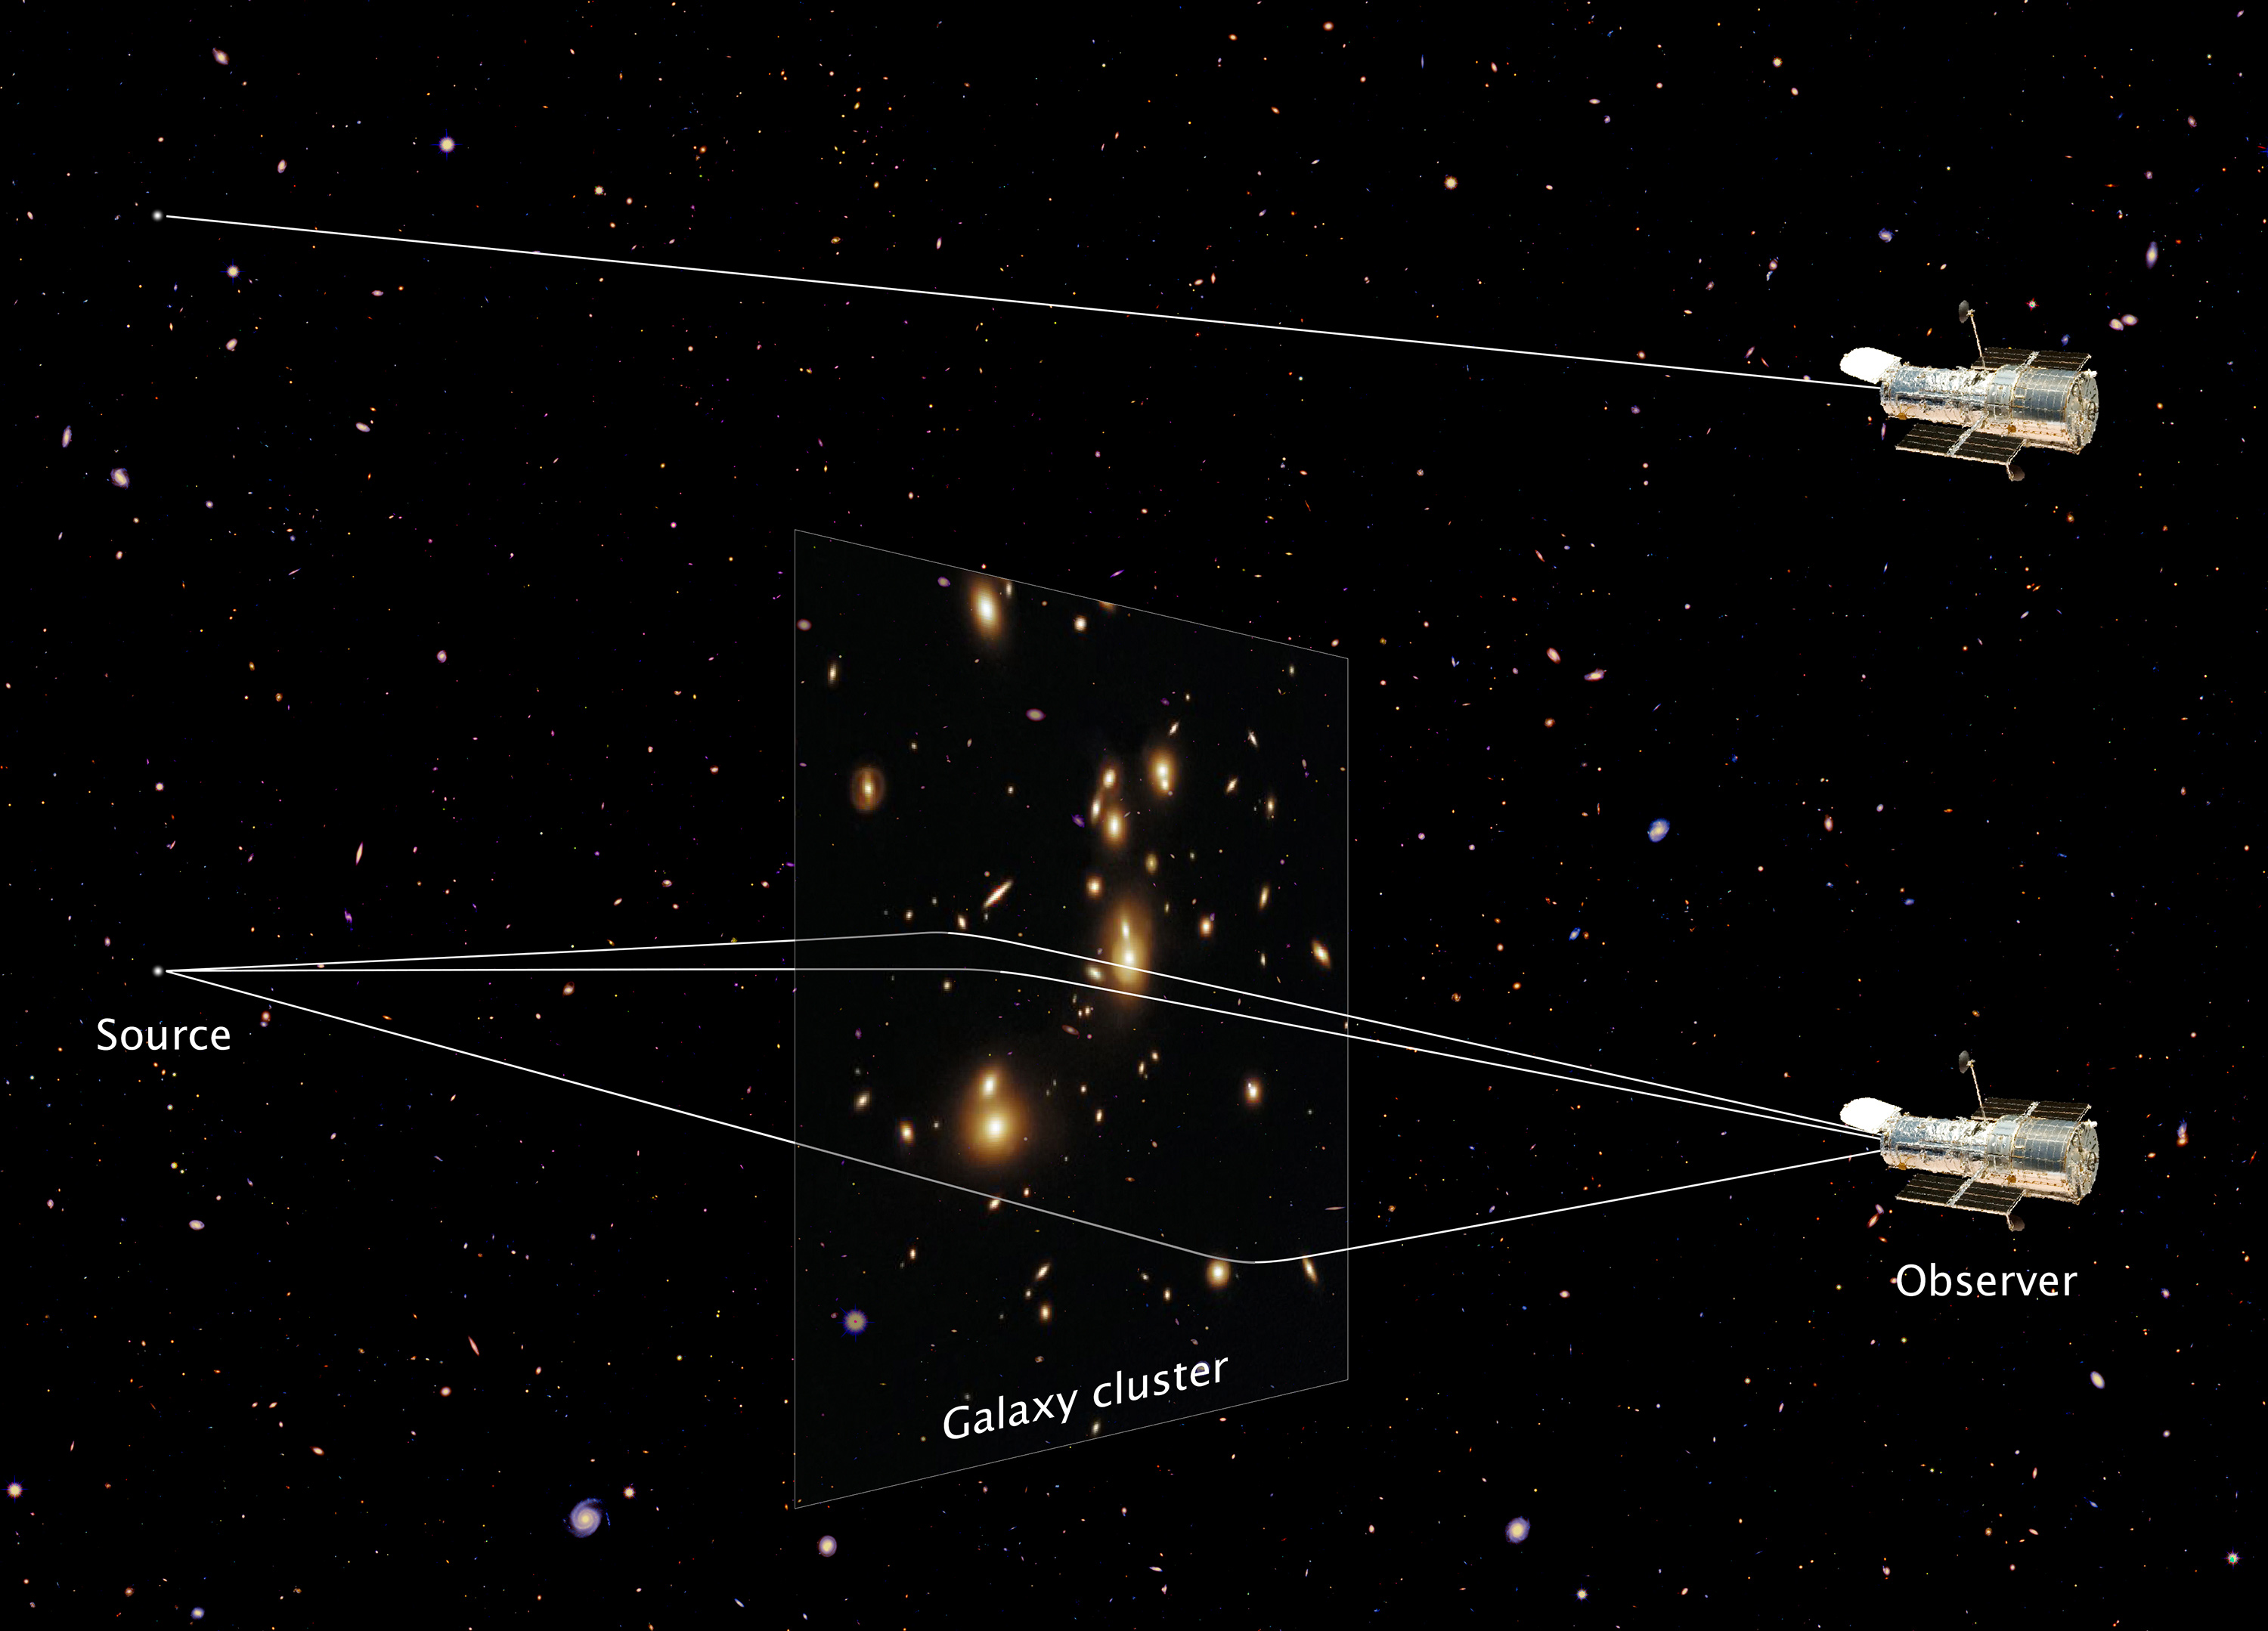

Artist’s Illustration of a Giant Cosmic Magnifying Glass

This diagram shows how the gravity of the massive galaxy cluster Abell 2744 bends and magnifies the faint light of a far distant galaxy behind it, a phenomenon called gravitational lensing.

The cluster's lensing power produced three magnified images of the faraway galaxy, allowing astronomers to discover an object that would otherwise be too faint to see by any telescope, including the Hubble Space Telescope (illustration at top). Each magnified image makes the galaxy appear as much as 10 times larger and brighter than it would look without the intervening lens.

The galaxy resides more than 13 billion light-years away and appears as a tiny blob that is only a small fraction of the size of our Milky Way galaxy. But it offers a peek back into a time when the universe was only about 500 million years old, roughly 3 percent of its current age of 13.7 billion years.

Credit: Illustration: NASA, ESA, and Z. Levay (STScI); Science: NASA, ESA, A. Zitrin (Caltech), and J. Lotz, M. Mountain, A. Koekemoer, and the HFF Team (STScI)